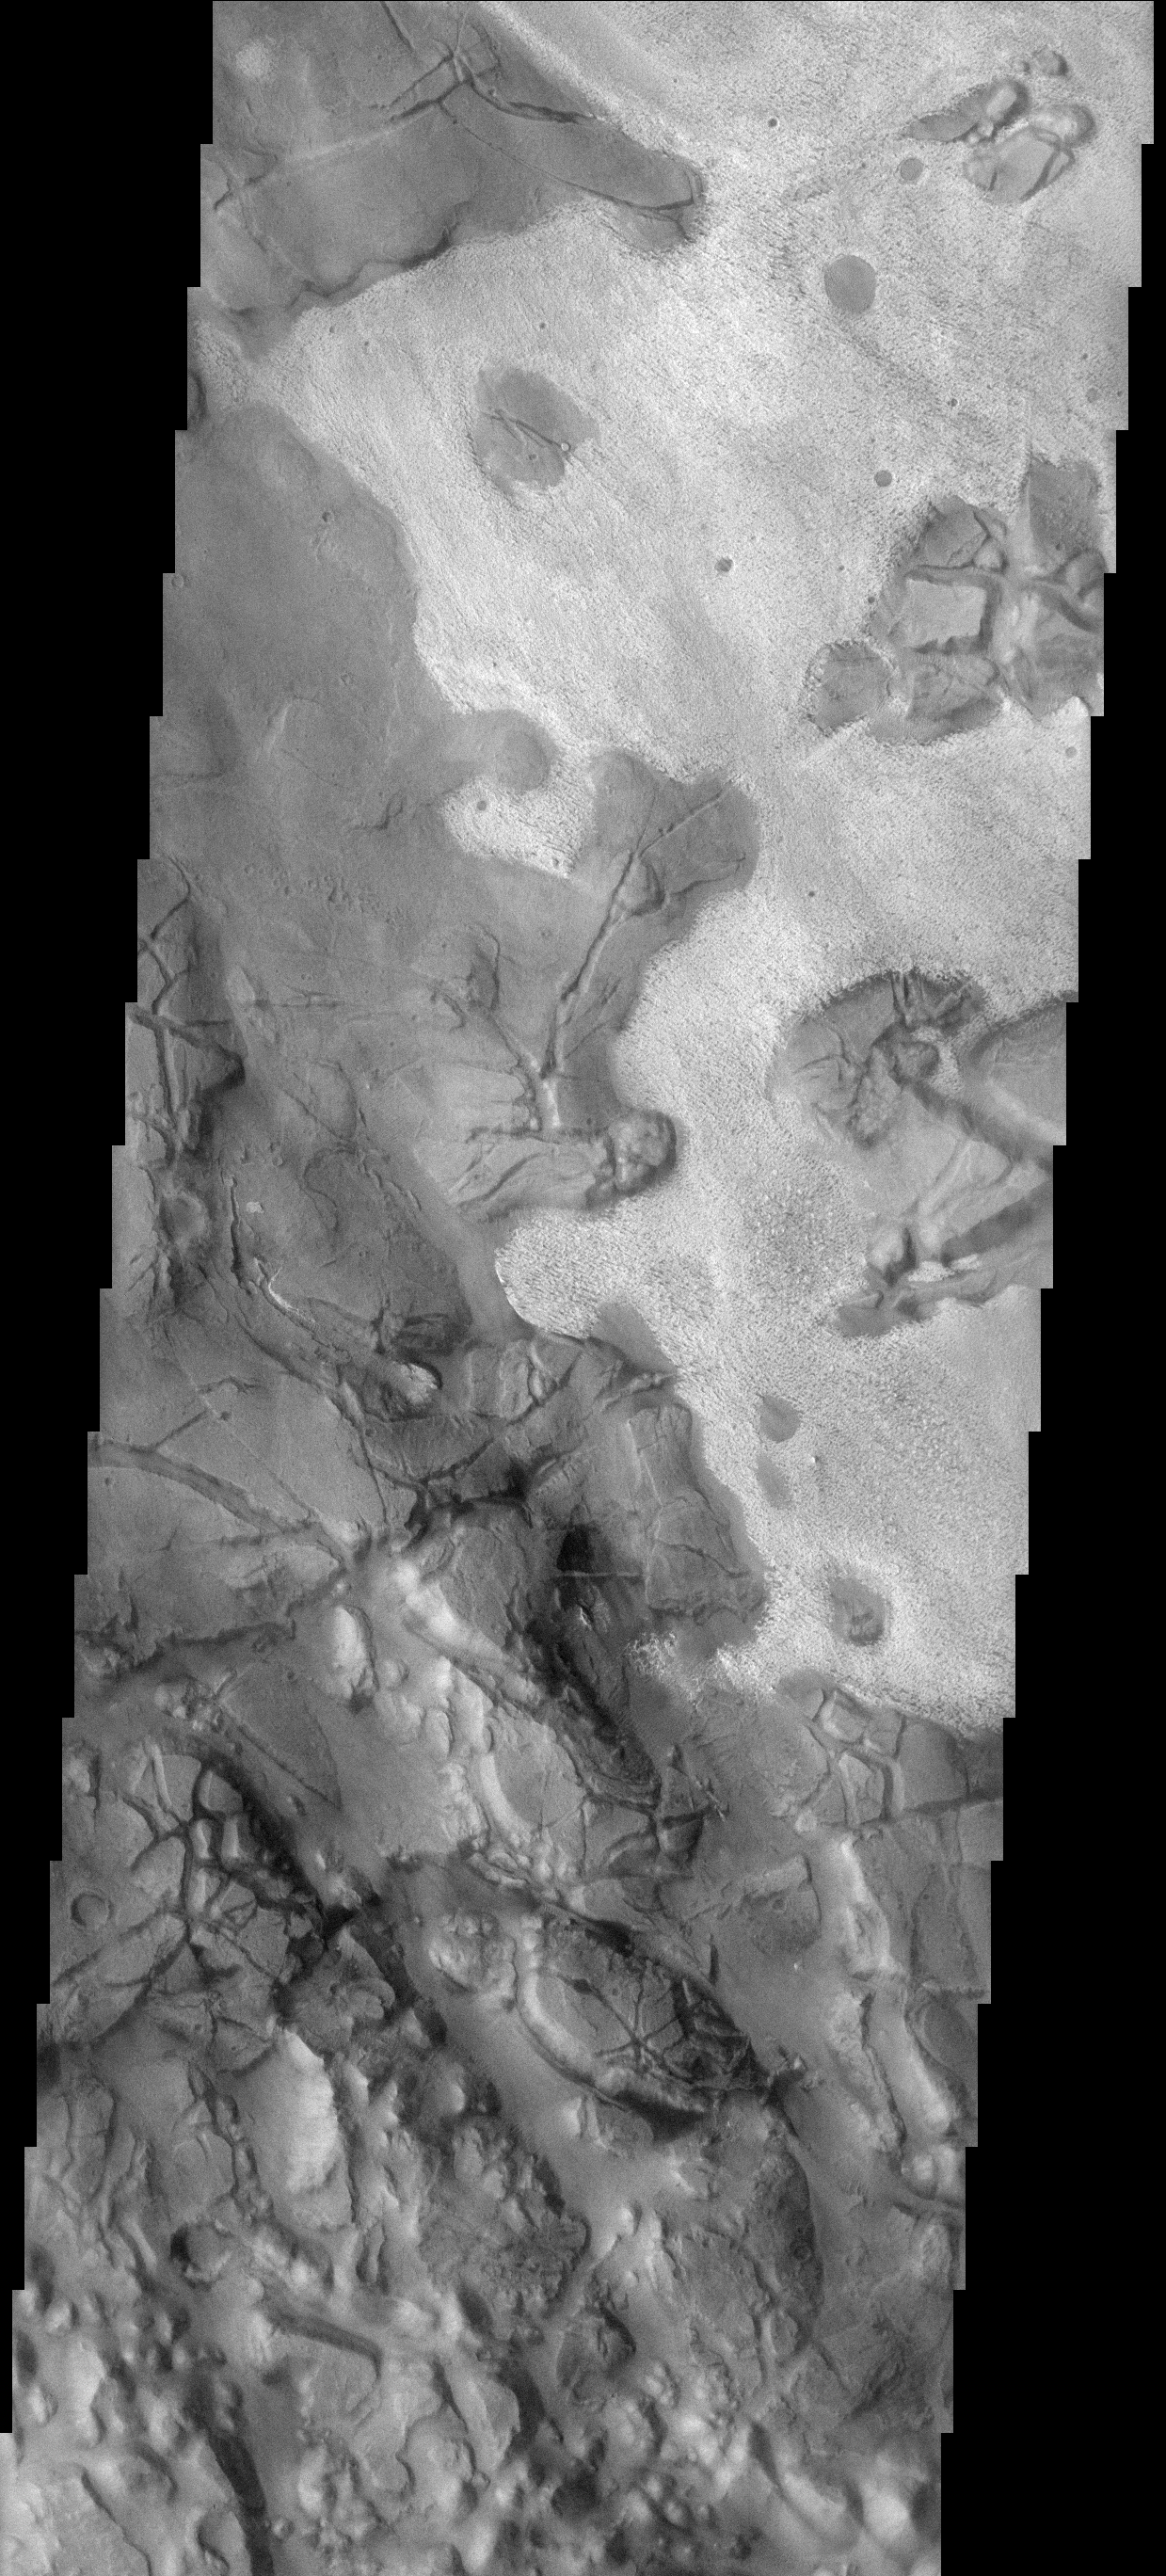

Surface Variety

This image of part of Aram Chaos shows two different surface textures with distinctly different brightnesses. The lighter layer appears to be on top (therefore younger) than the darker surface.

Image information: VIS instrument. Latitude 2.1N, Longitude 338.7E. 17 meter/pixel resolution.

Note: this THEMIS visual image has not been radiometrically nor geometrically calibrated for this preliminary release. An empirical correction has been performed to remove instrumental effects. A linear shift has been applied in the cross-track and down-track direction to approximate spacecraft and planetary motion. Fully calibrated and geometrically projected images will be released through the Planetary Data System in accordance with Project policies at a later time.

NASA’s Jet Propulsion Laboratory manages the 2001 Mars Odyssey mission for NASA’s Office of Space Science, Washington, D.C. The Thermal Emission Imaging System (THEMIS) was developed by Arizona State University, Tempe, in collaboration with Raytheon Santa Barbara Remote Sensing. The THEMIS investigation is led by Dr. Philip Christensen at Arizona State University. Lockheed Martin Astronautics, Denver, is the prime contractor for the Odyssey project, and developed and built the orbiter. Mission operations are conducted jointly from Lockheed Martin and from JPL, a division of the California Institute of Technology in Pasadena.

Credit: NASA/JPL/ASU